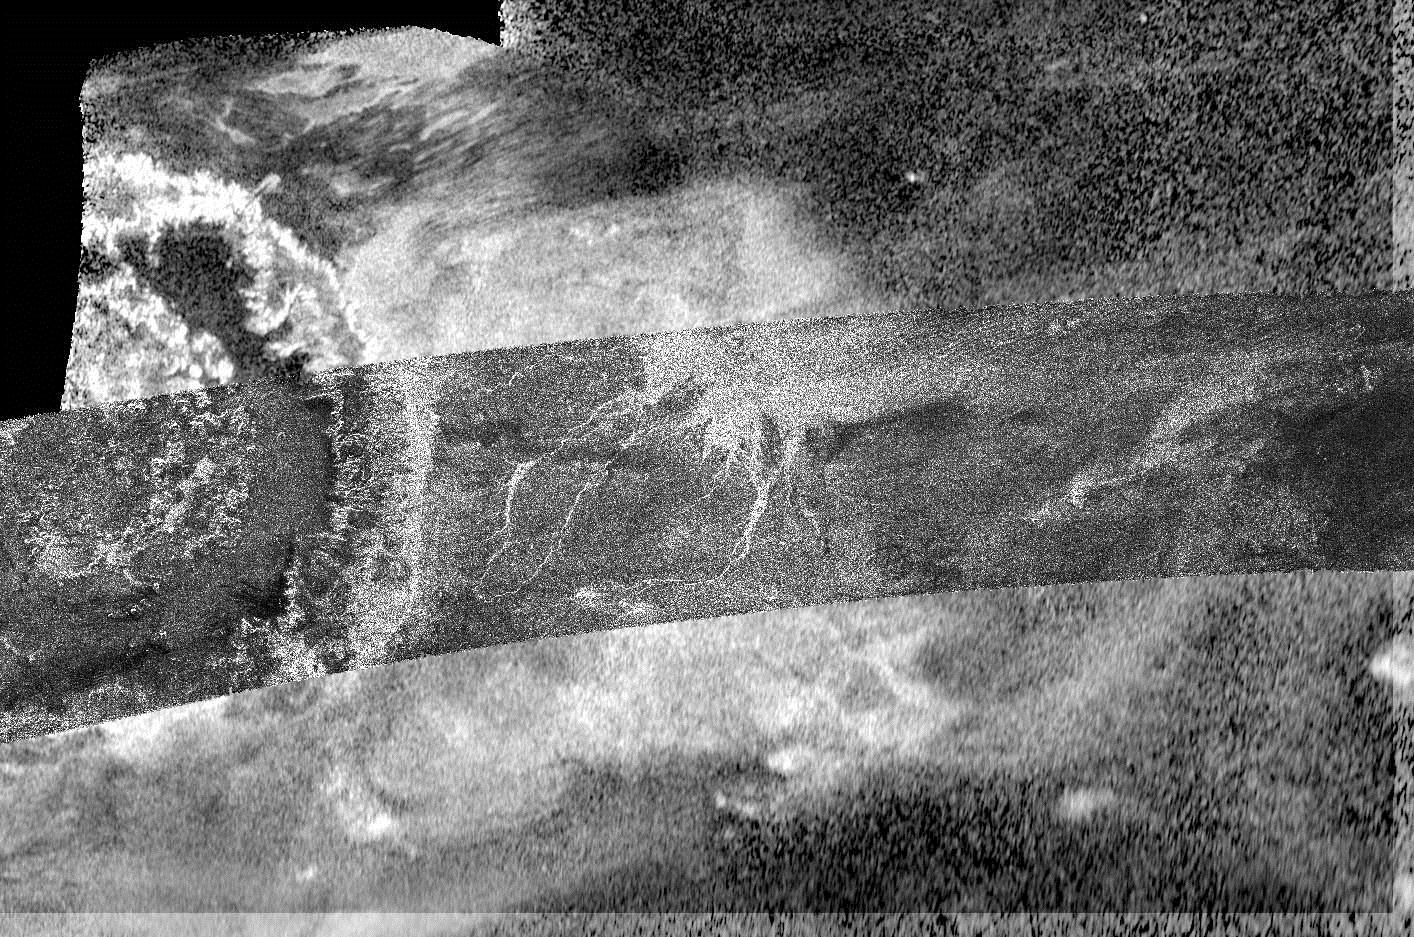

Cassini Radar Zooms Out on Menrva

This image, created by combining two different types of radar images from NASA’s Cassini spacecraft, reveals more details of Titan’s crater Menrva (at left) and its surroundings than a single image could provide.

Centered at 20 degrees north latitude and 77 degrees west longitude on Titan, the image is an overlay of two synthetic-aperture radar (SAR) images produced by Cassini’s Titan Radar Mapper. The narrower, arc-shaped strip running from left to right was acquired on March 26, 2007; the background was taken on June 21, 2011, using a technique called HiSAR. This technique was developed by radar engineers to take advantage of observing time when Cassini was not close enough to Titan to allow normal radar operation.

HiSAR, which stands for high altitude synthetic aperture radar, uses only the center of the radar’s beam, with a low- resolution radar mode, giving the radar the equivalent of a wide-angle and telephoto lens. HiSAR also allows images to be produced when the signal strength is low due to extreme distance or poor viewing angles. Although HiSAR does not produce the same resolution as normal synthetic aperture radar, this innovative technique permits more coverage. Without HiSAR, only a small segment of Menrva would have been visible and the context for the channel system to Menrva’s right would have been unknown.

The image covers an area 528 miles (850 kilometers) high and 932 miles (1,500 kilometers) wide.

The Cassini-Huygens mission is a cooperative project of NASA, the European Space Agency and the Italian Space Agency. NASA’s Jet Propulsion Laboratory, a division of the California Institute of Technology in Pasadena, manages the mission for NASA’s Science Mission Directorate, Washington, D.C. The Cassini orbiter was designed, developed and assembled at JPL. The radar instrument was built by JPL and the Italian Space Agency, working with team members from the United States and several European countries.

Credit: NASA/JPL-Caltech/ASI